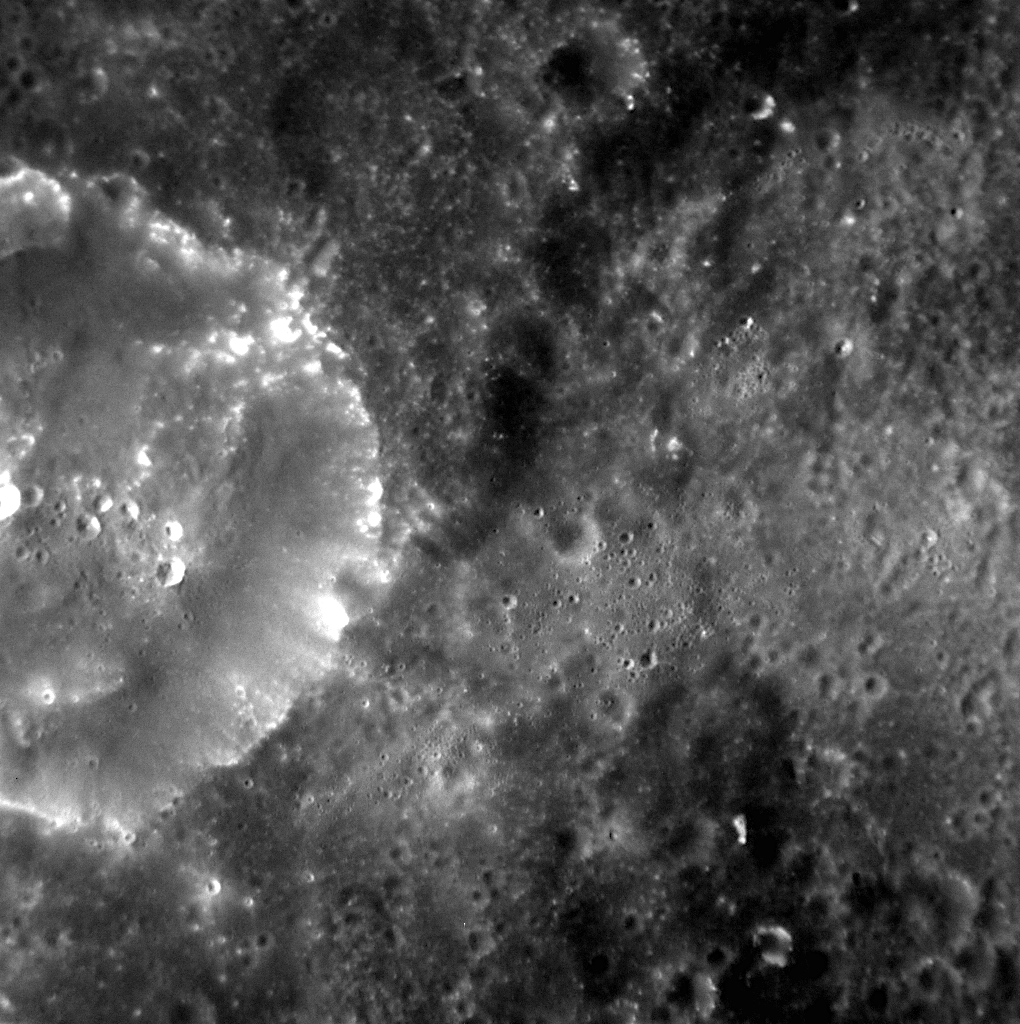

First Image of MESSENGER’s Extended Mission

One year ago, MESSENGER became the first spacecraft ever to orbit Mercury. On March 18, 2012, MESSENGER completed its one-year primary mission and began a yearlong extended mission that includes a number of new scientific observation campaigns. The image shown here was acquired yesterday and is the first of MESSENGER’s extended mission.

This image was acquired as a high-resolution targeted observation. Targeted observations are images of a small area on Mercury’s surface at resolutions much higher than the 200-meter/pixel morphology base map. It is not possible to cover all of Mercury’s surface at this high resolution, but typically several areas of high scientific interest are imaged in this mode each week.

Date acquired: March 18, 2012
Image Mission Elapsed Time (MET): 240541431
Image ID: 1531424
Instrument: Narrow Angle Camera (NAC) of the Mercury Dual Imaging System (MDIS)
Center Latitude: 24.41°
Center Longitude: 6.77° E
Resolution: 42 meters/pixel
Scale: This image is approximately 43 kilometers (27 miles) across
Incidence Angle: 28.95°
Emission Angle: 10.21°
Phase Angle: 29.40

The MESSENGER spacecraft is the first ever to orbit the planet Mercury, and the spacecraft’s seven scientific instruments and radio science investigation are unraveling the history and evolution of the Solar System’s innermost planet. Visit the Why Mercury? section of this website to learn more about the key science questions that the MESSENGER mission is addressing. During the one-year primary mission, MDIS acquired 88,746 images and extensive other data sets. MESSENGER is now in a year-long extended mission, during which plans call for the acquisition of more than 80,000 additional images to support MESSENGER’s science goals.

These images are from MESSENGER, a NASA Discovery mission to conduct the first orbital study of the innermost planet, Mercury. For information regarding the use of images, see the MESSENGER image use policy.

Credit: NASA/Johns Hopkins University Applied Physics Laboratory/Carnegie Institution of Washington